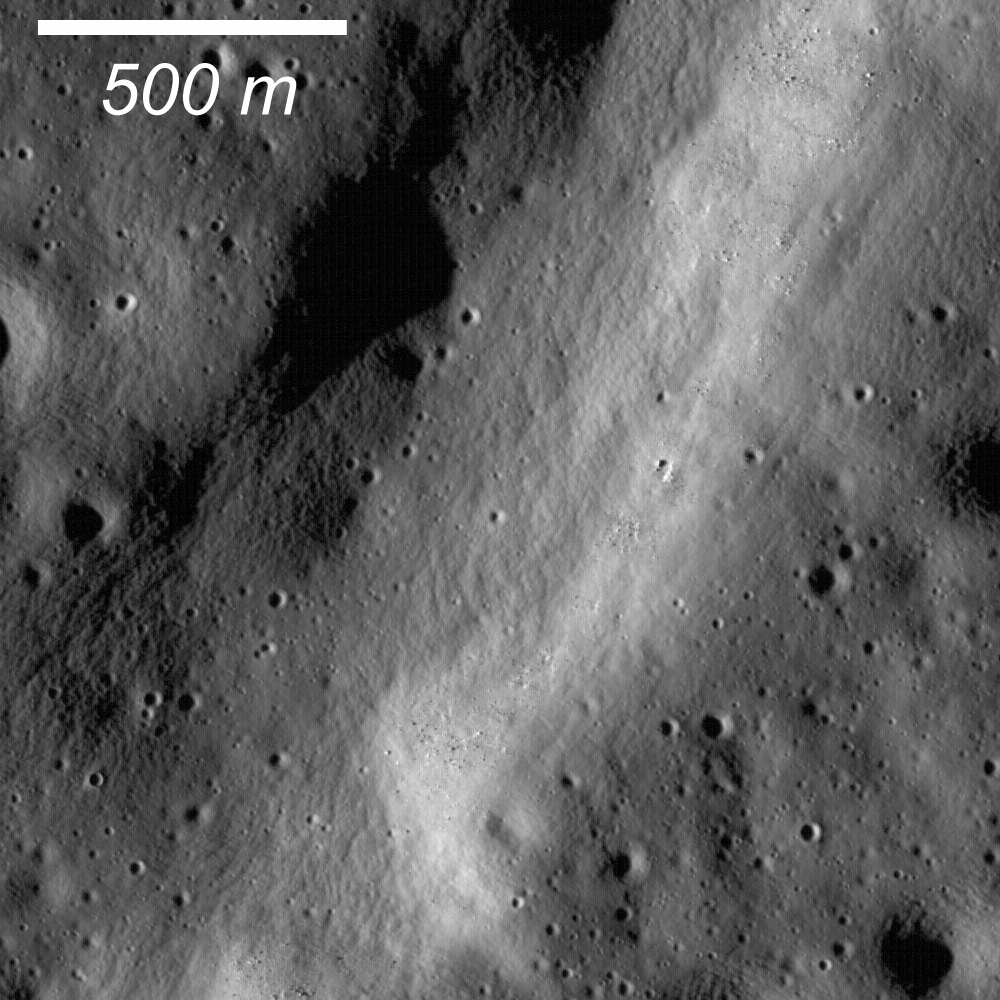

Pull Apart — Grabens

Graben are common extensional features on the Moon as well as the other terrestrial planets and icy satellites. This graben (700 m wide) formed within a larger graben (1700 m). Illumination is the from the left.

Graben are extensional tectonic features in which a crustal block was down dropped between a pair of faults (“normal faults”) when rock is pulled apart (tension). Normal-fault surfaces usually dip about 60 degrees, so the original fault scarp would have been steep as well. Over time, micrometeorite bombardment of the lunar surface results in a gardening of the regolith and the steep slopes become eroded to what is observed here. How does crust “pull-apart”? On the Earth, geologists often see pull-apart features in regions where plate motions are in opposite directions resulting in tension — a zone of parallel faults occurs and grabens form. Lunar scientists have found no evidence of plate tectonics on the Moon — the Moon is a one-plate planet. Tension zones on the Moon are usually found on the outer margins of mare basalt deposits. The mare have a relatively high density, weighing down the crust. As the crust sags beneath the mare, rocks in the central portions are put under compression, sometimes resulting in wrinkle ridges, and rocks at the margins are pulled apart resulting in grabens. The story is sometimes more complicated in areas where there are multiple large deposits. This particular graben, Rima Burg, cuts Lacus Mortis (Lake of Death) and extends into the adjacent highlands. Inspecting a lunar map shows that the local stresses in the crust may come from Frigoris or Serenitatis. Also, graben may follow pre-existing deep fractures in the crust from the formation of large basins.

NASA’s Goddard Space Flight Center built and manages the mission for the Exploration Systems Mission Directorate at NASA Headquarters in Washington. The Lunar Reconnaissance Orbiter Camera was designed to acquire data for landing site certification and to conduct polar illumination studies and global mapping. Operated by Arizona State University, the LROC facility is part of the School of Earth and Space Exploration (SESE). LROC consists of a pair of narrow-angle cameras (NAC) and a single wide-angle camera (WAC). The mission is expected to return over 70 terabytes of image data.

Credit: NASA/GSFC/Arizona State University